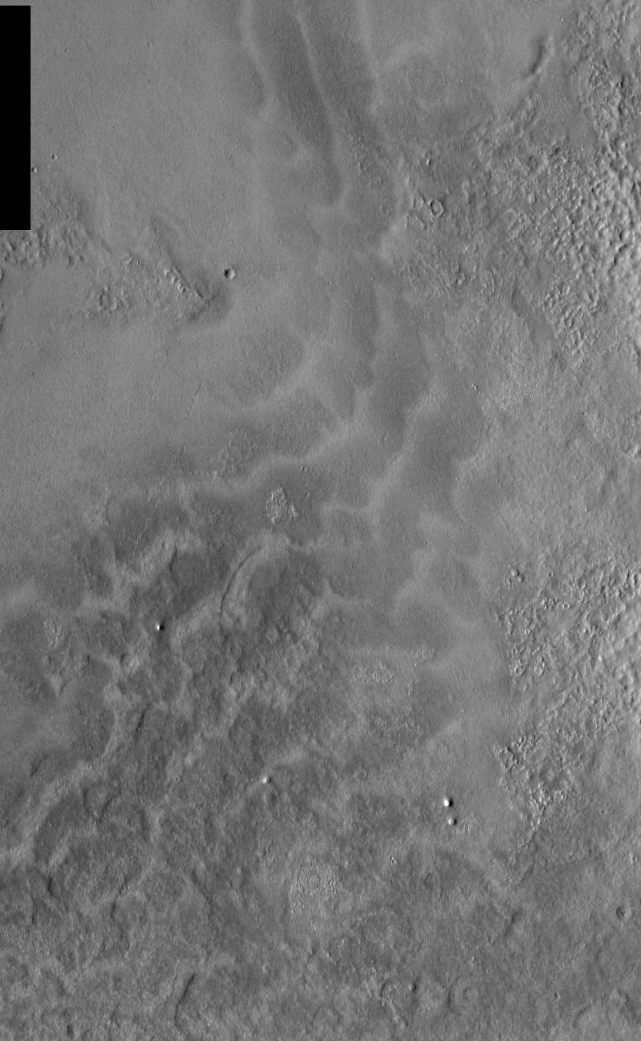

THEMIS Images as Art #7

Released 10 February 2004

Humanity is a very visual species. We rely on our eyes to tell us what is going on in the world around us. Put any image in front of a person and that person will examine the picture looking for anything familiar. Even if the examiner has no idea what he/she is looking at in a picture, he/she will still be able to make a statement about the picture, usually preceded by the words “it looks like…” The image above is part of the surface of Mars, but is presented for its artistic value rather than its scientific value. When first viewed, this image solicited a statement that “it looks like…” something seen in everyday life.

Continuing our aquatic theme from yesterday, today’s image looks more like waves washing up on the beach.

Note: this THEMIS visual image has not been radiometrically nor geometrically calibrated for this preliminary release. An empirical correction has been performed to remove instrumental effects. A linear shift has been applied in the cross-track and down-track direction to approximate spacecraft and planetary motion. Fully calibrated and geometrically projected images will be released through the Planetary Data System in accordance with Project policies at a later time.

NASA’s Jet Propulsion Laboratory manages the 2001 Mars Odyssey mission for NASA’s Office of Space Science, Washington, D.C. The Thermal Emission Imaging System (THEMIS) was developed by Arizona State University, Tempe, in collaboration with Raytheon Santa Barbara Remote Sensing. The THEMIS investigation is led by Dr. Philip Christensen at Arizona State University. Lockheed Martin Astronautics, Denver, is the prime contractor for the Odyssey project, and developed and built the orbiter. Mission operations are conducted jointly from Lockheed Martin and from JPL, a division of the California Institute of Technology in Pasadena.

Credit: NASA/JPL/Arizona State University